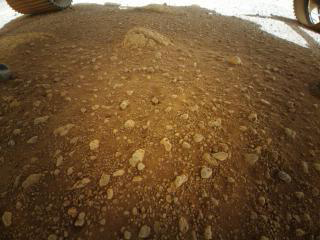

Ingenuity’s First Color Snap

This low-resolution view of the floor of Mars’ Jezero Crater and a portion of two wheels of NASA’s Perseverance Mars rover was captured by the color imager aboard the agency’s Ingenuity Mars helicopter. The image was taken on April 3, 2021, while the solar-powered rotorcraft was still beneath the rover after being deployed. A few higher-resolution images are expected to be acquired by this imager during each of Ingenuity’s test flights.

NASA’s Jet Propulsion Laboratory built and manages operations of Perseverance and Ingenuity for the agency. Caltech in Pasadena, California, manages JPL for NASA. The Mars helicopter technology demonstration activity is supported by NASA’s Science Mission Directorate, the NASA Aeronautics Research Mission Directorate, and the NASA Space Technology Mission Directorate.

A key objective for Perseverance’s mission on Mars is astrobiology, including the search for signs of ancient microbial life. The rover will characterize the planet’s geology and past climate, pave the way for human exploration of the Red Planet, and be the first mission to collect and cache Martian rock and regolith (broken rock and dust).

Subsequent NASA missions, in cooperation with ESA (European Space Agency), would send spacecraft to Mars to collect these sealed samples from the surface and return them to Earth for in-depth analysis.

The Mars 2020 Perseverance mission is part of NASA’s Moon to Mars exploration approach, which includes Artemis missions to the Moon that will help prepare for human exploration of the Red Planet.

Credit: NASA/JPL-Caltech